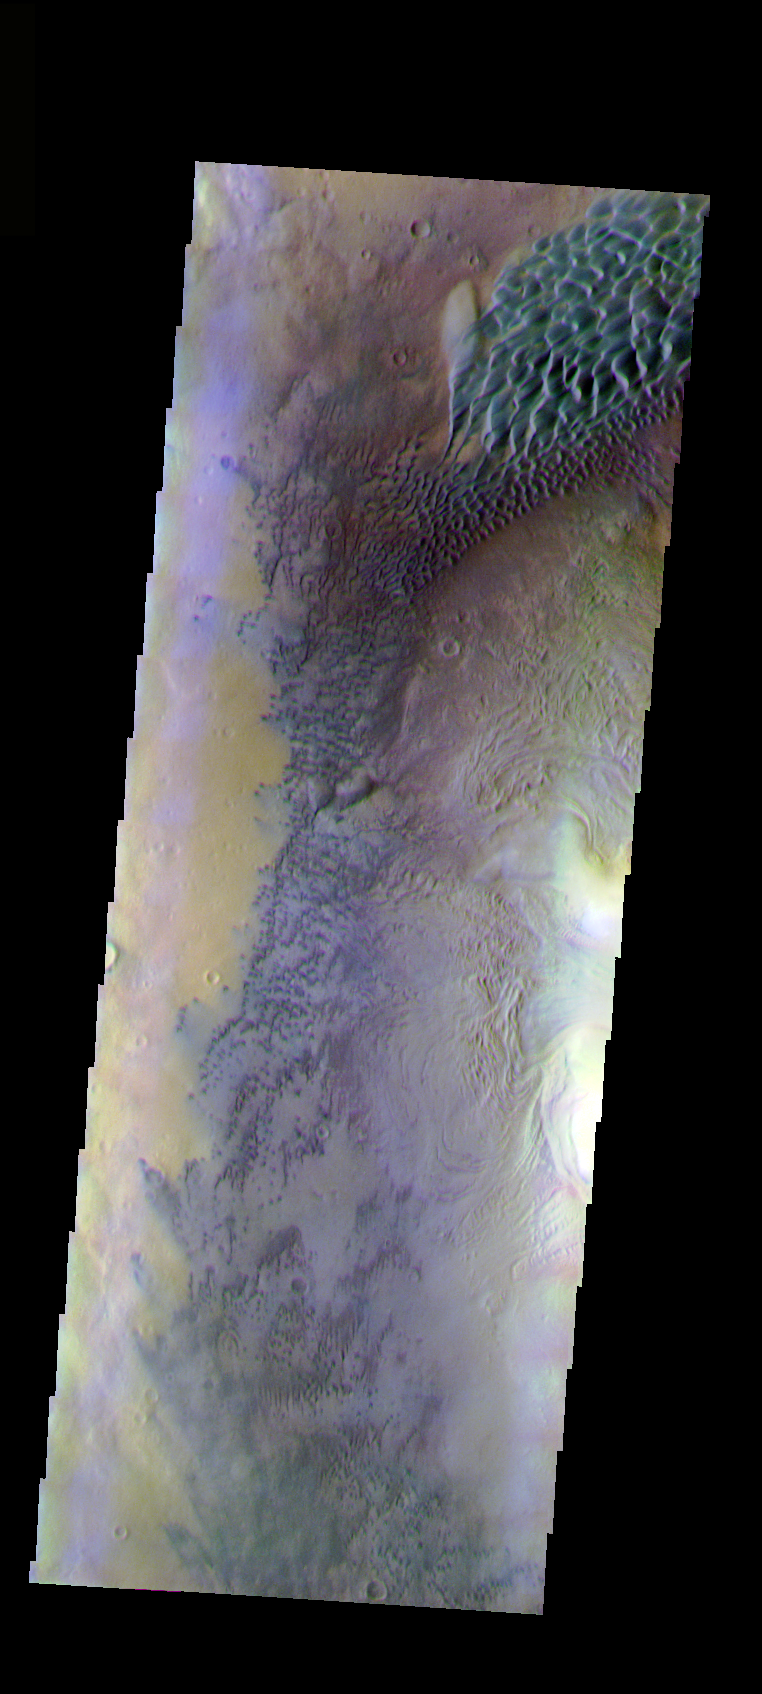

Moreux Crater Dunes

The THEMIS VIS camera is capable of capturing color images of the Martian surface using five different color filters. In this mode of operation, the spatial resolution and coverage of the image must be reduced to accommodate the additional data volume produced from using multiple filters. To make a color image, three of the five filter images (each in grayscale) are selected. Each is contrast enhanced and then converted to a red, green, or blue intensity image. These three images are then combined to produce a full color, single image. Because the THEMIS color filters don’t span the full range of colors seen by the human eye, a color THEMIS image does not represent true color. Also, because each single-filter image is contrast enhanced before inclusion in the three-color image, the apparent color variation of the scene is exaggerated. Nevertheless, the color variation that does appear is representative of some change in color, however subtle, in the actual scene. Note that the long edges of THEMIS color images typically contain color artifacts that do not represent surface variation.

This false color image shows part of the interior of Moreux Crater. The crater peak is at the right edge of the image. Many dunes and a dunefield are also visible in the image. This image was collected during the Northern Spring season.

Image information: VIS instrument. Latitude 41.9, Longitude 44.1 East (315.9 West). 35 meter/pixel resolution.

Note: this THEMIS visual image has not been radiometrically nor geometrically calibrated for this preliminary release. An empirical correction has been performed to remove instrumental effects. A linear shift has been applied in the cross-track and down-track direction to approximate spacecraft and planetary motion. Fully calibrated and geometrically projected images will be released through the Planetary Data System in accordance with Project policies at a later time.

NASA’s Jet Propulsion Laboratory manages the 2001 Mars Odyssey mission for NASA’s Office of Space Science, Washington, D.C. The Thermal Emission Imaging System (THEMIS) was developed by Arizona State University, Tempe, in collaboration with Raytheon Santa Barbara Remote Sensing. The THEMIS investigation is led by Dr. Philip Christensen at Arizona State University. Lockheed Martin Astronautics, Denver, is the prime contractor for the Odyssey project, and developed and built the orbiter. Mission operations are conducted jointly from Lockheed Martin and from JPL, a division of the California Institute of Technology in Pasadena.

Credit: NASA/JPL/Arizona State University